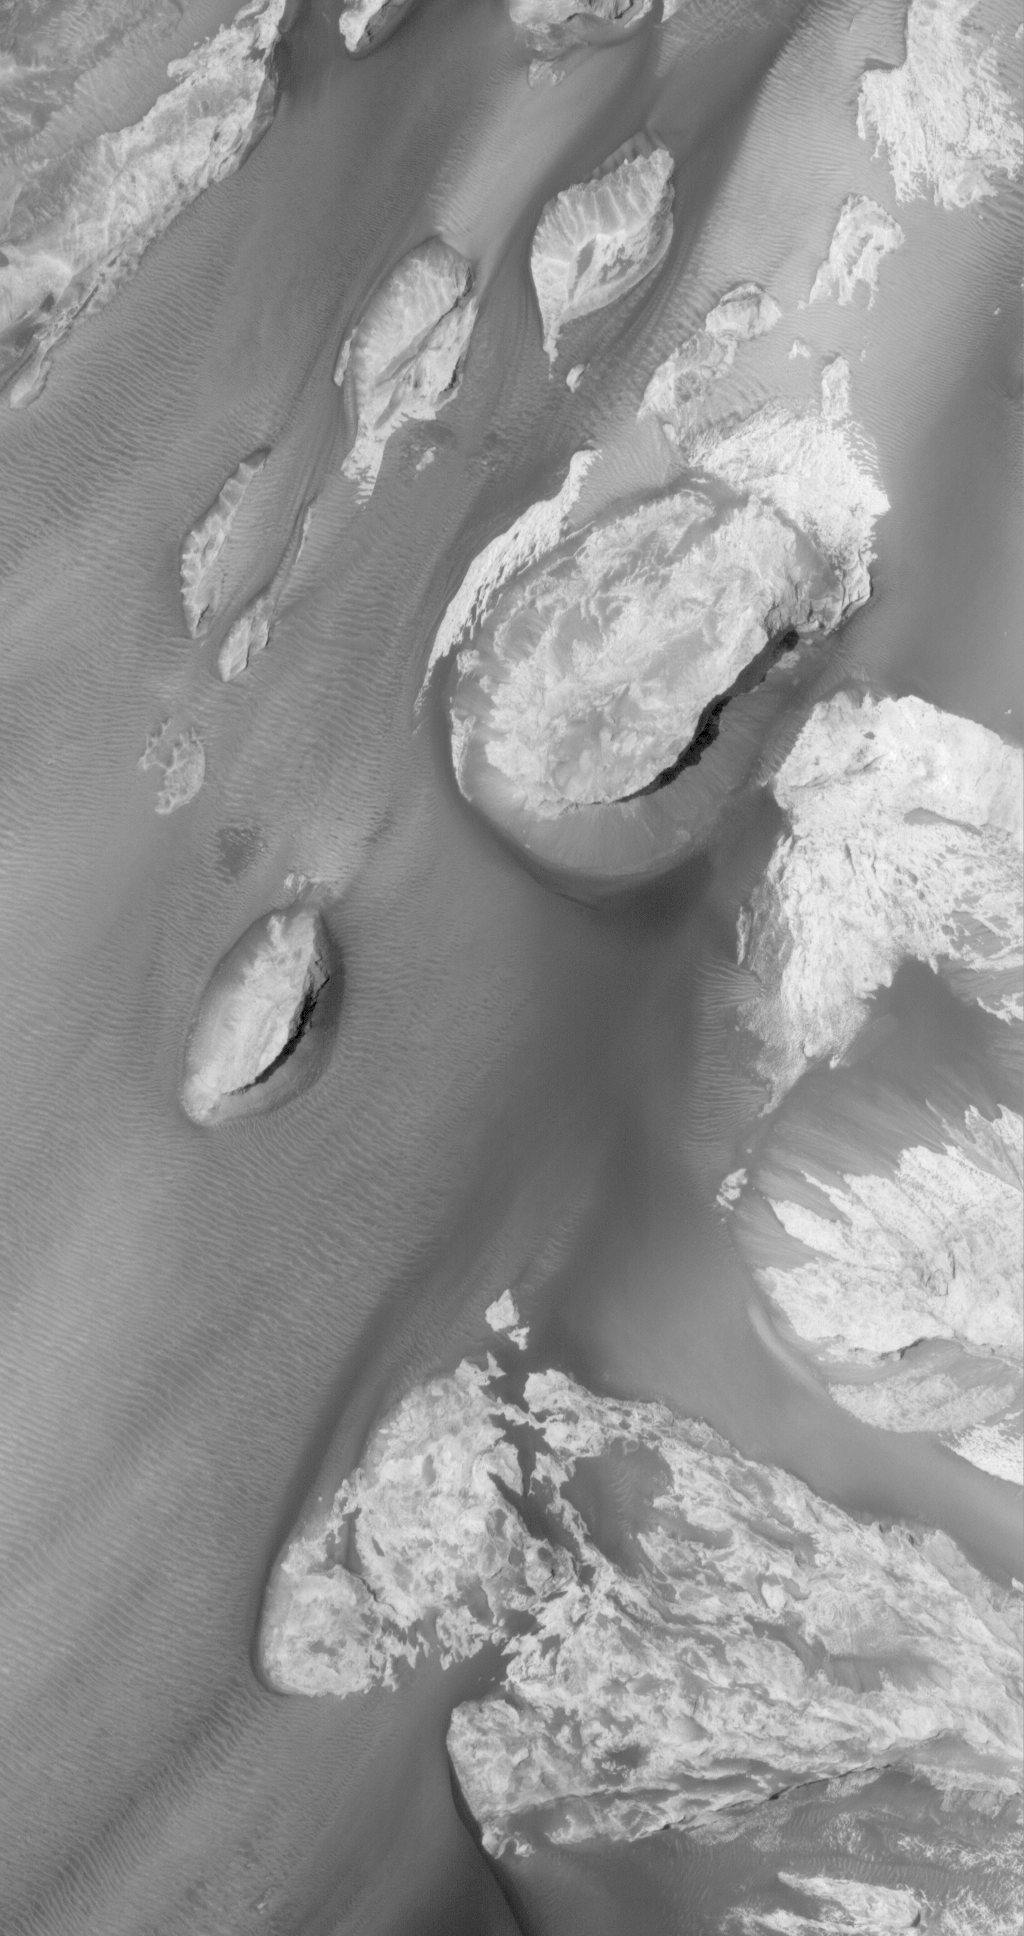

Candor Exposed

19 May 2006
This Mars Global Surveyor (MGS) Mars Orbiter Camera (MOC) image shows outcrops of light-toned rock, interpreted to be sedimentary in origin, in east Candor Chasma. The exposures of light-toned rock are separated by areas of windblown ripples and dark sand.

Location near: 8.2°S, 64.7°W
Image width: ~3 km (~1.9 mi)
Illumination from: upper left
Season: Southern Autumn

Credit: NASA/JPL/Malin Space Science Systems